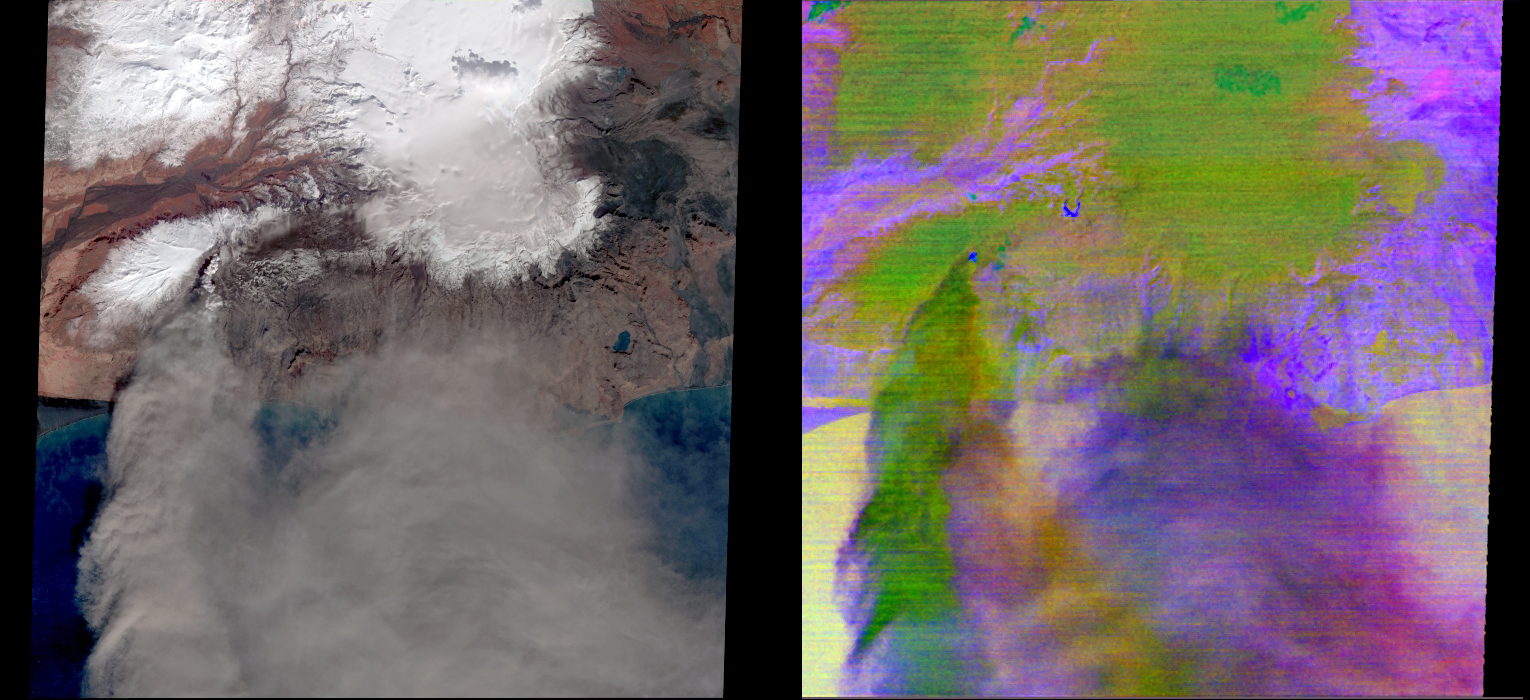

NASA’s ASTER Instrument Analyzes Ash Plume of Iceland’s Eyjafyallajökull Volcano

The Advanced Spaceborne Thermal Emission and Reflection Radiometer (ASTER) instrument on NASA’s Terra spacecraft captured this pair of images of Iceland’s Eyjafyallajökull volcano on April 19, 2010.

The left-hand image (Figure 1) is a color-composite of data from the ASTER visible and near-infrared bands. The eruption plume and drifting veil of ash appear to be homogeneous.

The right-hand image (Figure 2) is a color-composite of data from three of the ASTER thermal infrared bands. These data have been processed to maximize the spectral contrast between the materials found in the eruption plumes. The eruption plume is largely opaque in the thermal infrared image. The opaque eruption plume, as well as the snow, are spectrally “flat” (it exhibits little change in emissivity with wavelength) and appears green in the thermal infrared color composite. The sulfur dioxide plume and drifting ash were not opaque in the thermal infrared image, allowing scientists to exploit distinctive features in the spectra to discriminate these materials. The sulfur dioxide plume appears yellow, and the drifting ash is displayed in hues of red and purple.

With its 14 spectral bands from the visible to the thermal infrared wavelength region and its high spatial resolution of 15 to 90 meters (about 50 to 300 feet), ASTER images Earth to map and monitor the changing surface of our planet. ASTER is one of five Earth-observing instruments launched December 18, 1999, on NASA’s Terra. The instrument was built by Japan’s Ministry of Economy, Trade and Industry. A joint U.S./Japan science team is responsible for validation and calibration of the instrument and the data products.

The broad spectral coverage and high spectral resolution of ASTER provides scientists in numerous disciplines with critical information for surface mapping and monitoring of dynamic conditions and temporal change. Example applications are: monitoring glacial advances and retreats; monitoring potentially active volcanoes; identifying crop stress; determining cloud morphology and physical properties; wetlands evaluation; thermal pollution monitoring; coral reef degradation; surface temperature mapping of soils and geology; and measuring surface heat balance.

The ASTER U.S. science team is located at NASA’s Jet Propulsion Laboratory, Pasadena, Calif. The Terra mission is part of NASA’s Science Mission Directorate, Washington, D.C.

Credit: NASA/GSFC/METI/ERSDAC/JAROS, and U.S./Japan ASTER Science Team